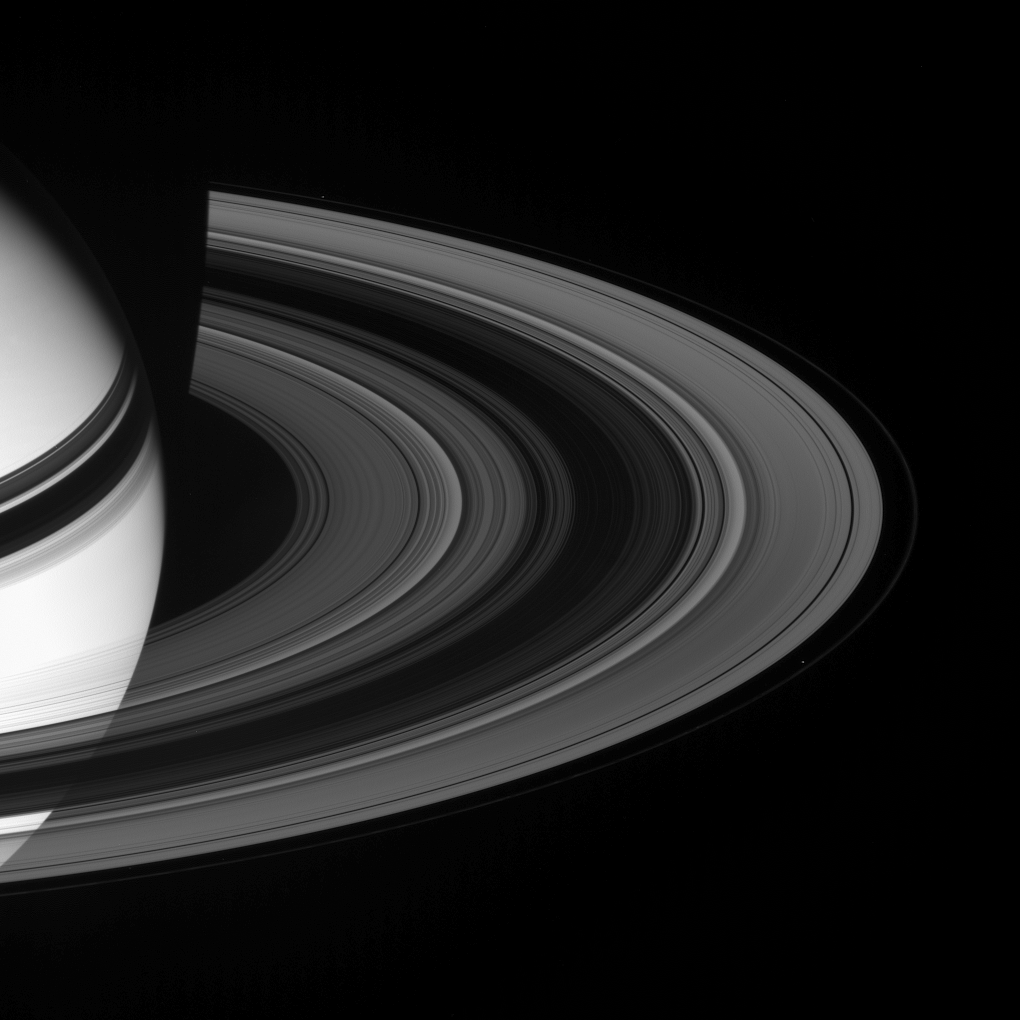

Scattered Sunlight

Sunlight scatters through Saturn’s rings, emerging on the unilluminated side. Prometheus (102 kilometers, or 63 miles across, lower right) and Pandora (84 kilometers, or 52 miles across, upper left) are visible here, respectively internal and external to the narrow F ring.

This view looks toward the rings from about 17 degrees above the ringplane. The planet’s shadow darkens the rings near upper left.

The image was taken in visible green light with the Cassini spacecraft wide-angle camera on Jan. 20, 2008. The view was obtained at a distance of approximately 1.8 million kilometers (1.1 million miles) from Saturn. Image scale is 103 kilometers (64 miles) per pixel.

The Cassini-Huygens mission is a cooperative project of NASA, the European Space Agency and the Italian Space Agency. The Jet Propulsion Laboratory, a division of the California Institute of Technology in Pasadena, manages the mission for NASA’s Science Mission Directorate, Washington, D.C. The Cassini orbiter and its two onboard cameras were designed, developed and assembled at JPL. The imaging operations center is based at the Space Science Institute in Boulder, Colo.

Credit: NASA/JPL/Space Science Institute